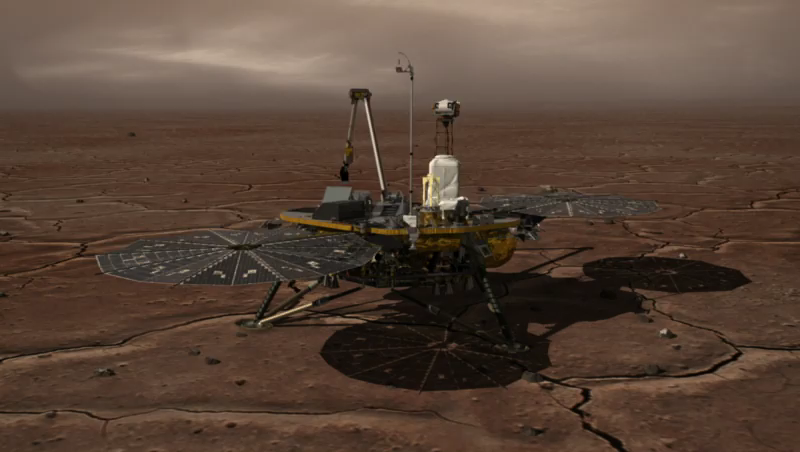

How Phoenix Talks to Earth

This animation shows how NASA’s Phoenix Mars Lander stays in contact with Earth. As NASA’s Mars Odyssey orbiter passes overhead approximately every two hours, Phoenix transmits images and scientific data from the surface to the orbiter, which then relays the data to NASA’s Deep Space Network of antennas on Earth. Similarly, NASA’s Deep Space Network transmits instructions from Earth to Odyssey, which then relays the information to Phoenix.

The Phoenix Mission is led by the University of Arizona, Tucson, on behalf of NASA. Project management of the mission is by NASA’s Jet Propulsion Laboratory, Pasadena, Calif. Spacecraft development is by Lockheed Martin Space Systems, Denver.

Photojournal Note: As planned, the Phoenix lander, which landed May 25, 2008 23:53 UTC, ended communications in November 2008, about six months after landing, when its solar panels ceased operating in the dark Martian winter.

Credit: NASA/JPL-Caltech/University of Arizona